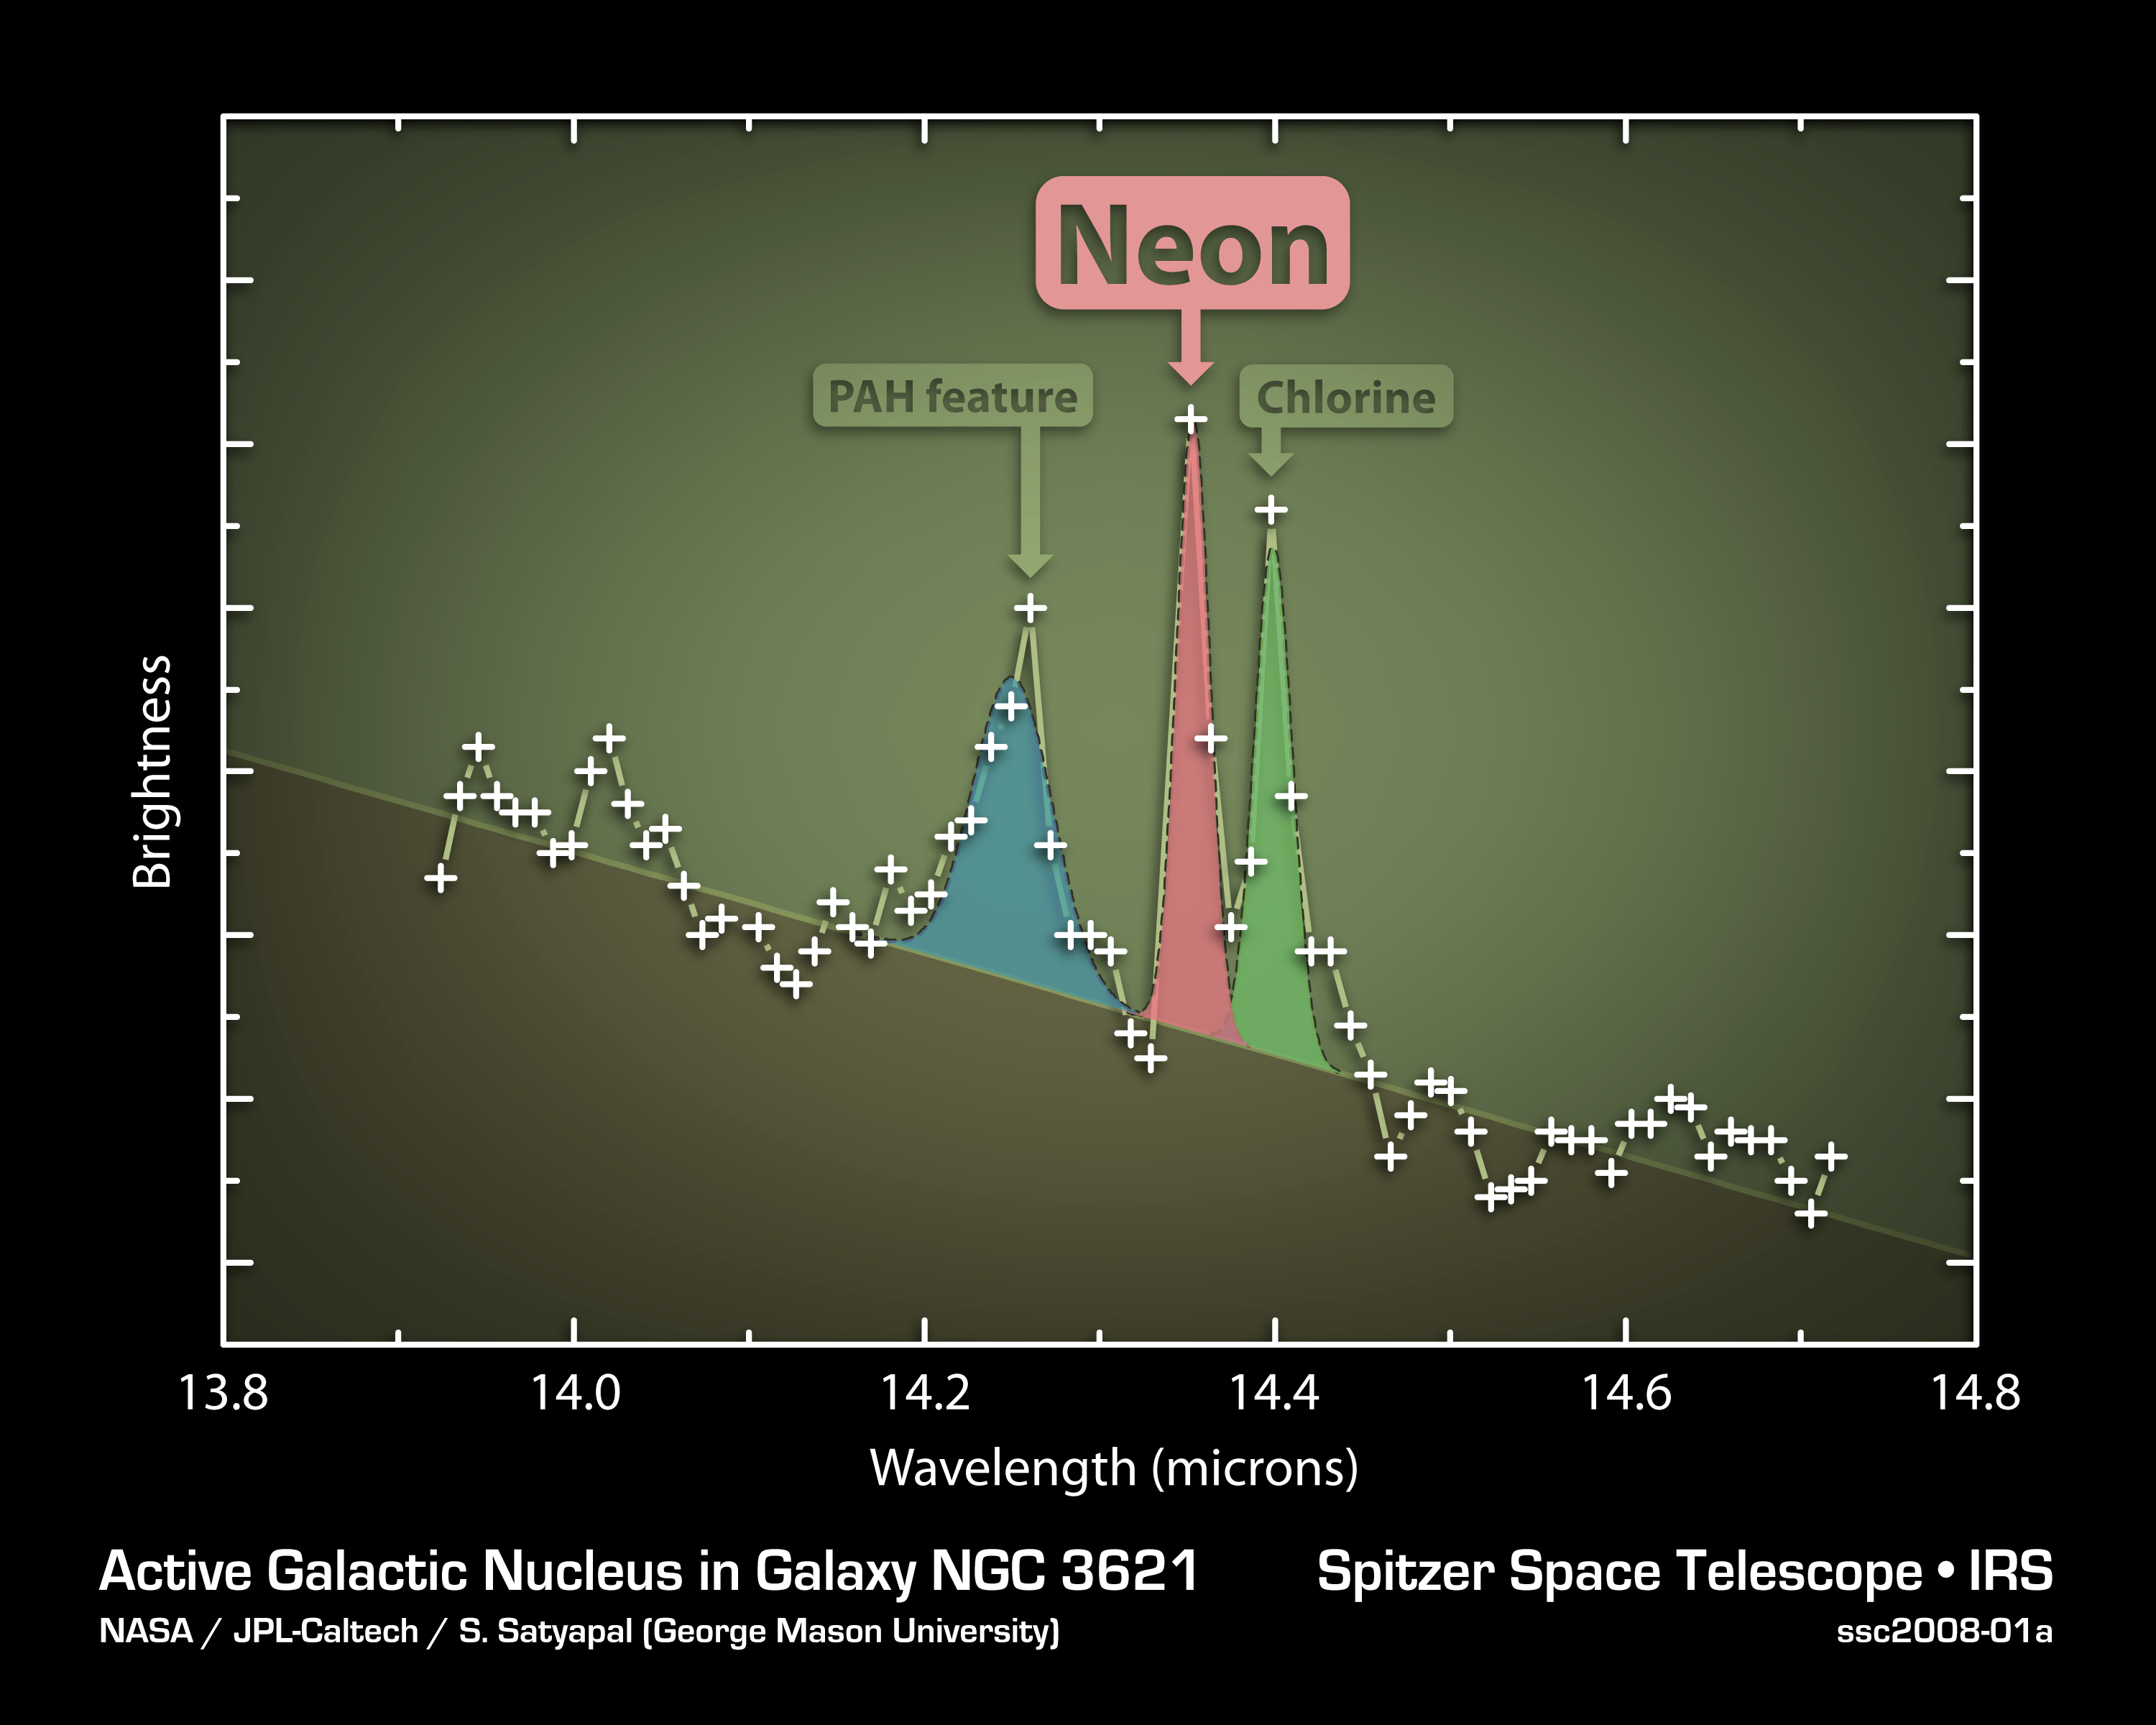

Slender Galaxy with Robust Black Hole

This plot of data from NASA's Spitzer Space Telescope indicates that a flat, spiral galaxy called NGC 3621 has a feeding, supermassive black hole lurking within it -- a surprise considering that astronomers thought this particular class of super-thin galaxies lacked big black holes.

The data were captured by Spitzer's infrared spectrograph, an instrument that cracks infrared light open to reveal the signatures of elements. In this case, the data, or spectrum, for NGC 3621, shows the signature of highly ionized neon -- a sure sign of an active, supermassive black hole. Only a black hole that is actively consuming gas and stars has enough energy to ionize neon to this state. The other features in this plot are polycyclic aromatic hydrocarbons and chlorine, produced in the gas surrounding stars.

The results challenge current theories, which hold that supermassive black holes require the bulbous central bulges that poke out from many spiral galaxies to form and grow. NGC 3621 is the second disk galaxy without any bulge found to harbor a supermassive black hole; the first, found in 2003, is NGC 4395. Astronomers have also used Spitzer to find six other mega black holes in thin spirals with only minimal bulges. Together, the findings indicate that, for a galaxy, being plump in the middle is not a necessary condition for growing a rotund black hole.

Credit: NASA/JPL-Caltech/S. Satyapal (George Mason University)